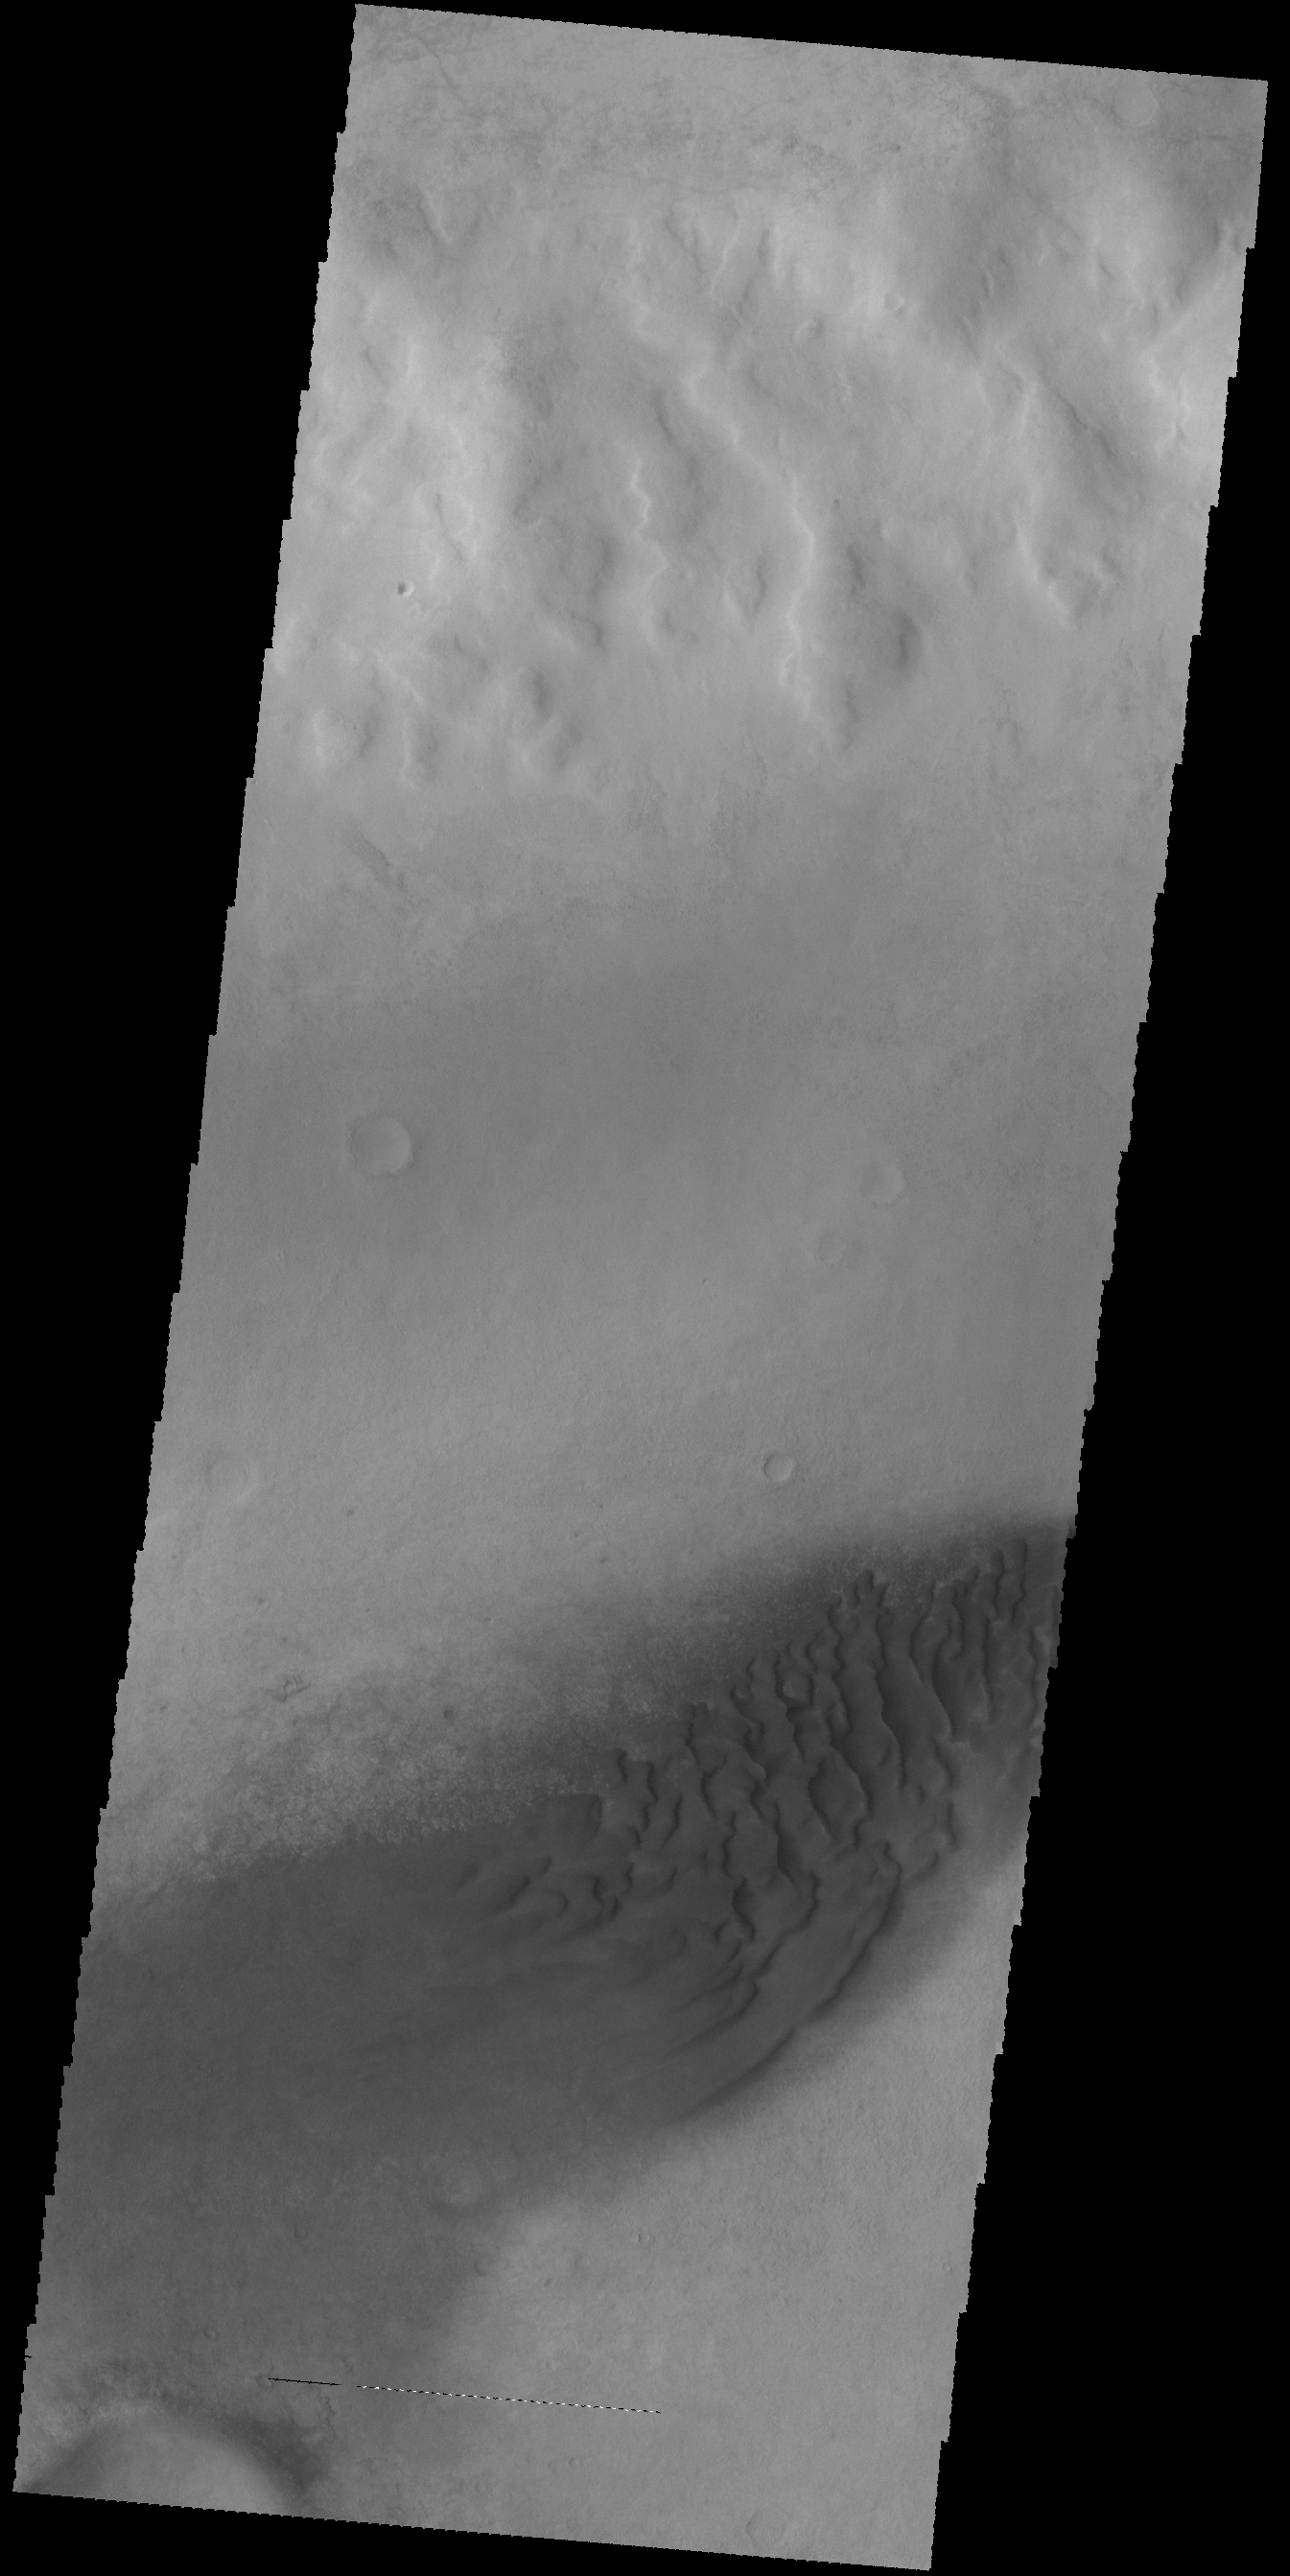

Crater Dunes

Today’s VIS image shows part of the floor of an unnamed crater in Noachis Terra. The floor contains a sand sheet with dune forms.

Credit: NASA/JPL-Caltech/ASU